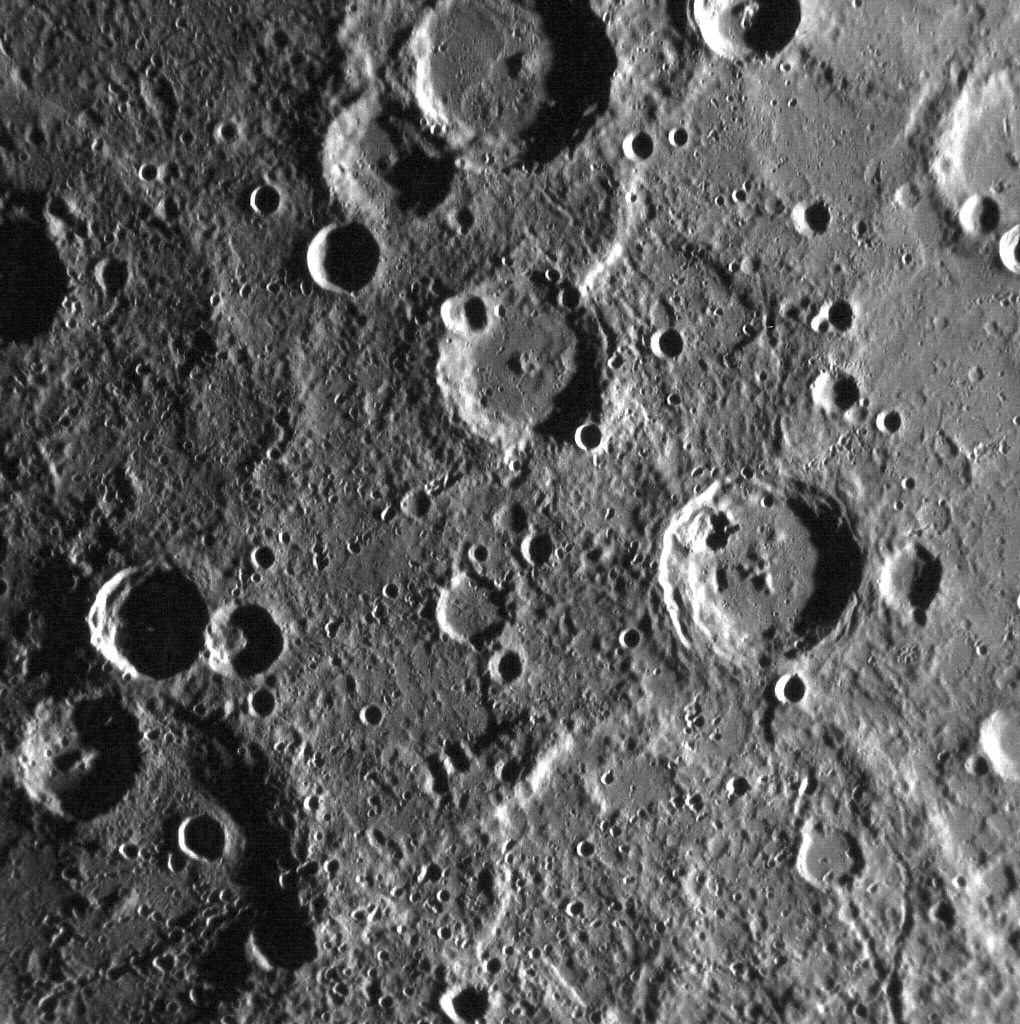

Let the Science Phase Begin!

With the commissioning phase completed, the spacecraft and instruments have been checked out and are ready to enter the primary science phase of the mission. Over the next year, MESSENGER’s suite of scientific instruments will gather unprecedented data about the Solar System’s innermost planet to unravel Mercury’s mysteries.

During this period, the MDIS team will be posting a new image each workday to this spot on the website. Check back often to see the latest images from the first orbital mission to Mercury!

This image was captured during the first science orbit of the mission. The crater crossing the top center of the image is Li Ch’ing-Chao. Li Ch’ing-Chao is located in Mercury’s south polar region, near Boccaccio and Camoes.

This image was acquired as part of MDIS’s high-resolution surface morphology base map. The surface morphology base map will cover more than 90% of Mercury’s surface with an average resolution of 250 meters/pixel (0.16 miles/pixel or 820 feet/pixel). Images acquired for the surface morphology base map typically have off-vertical Sun angles (i.e., high incidence angles) and visible shadows so as to reveal clearly the topographic form of geologic features.

On March 17, 2011 (March 18, 2011, UTC), MESSENGER became the first spacecraft ever to orbit the planet Mercury. The mission is currently in its commissioning phase, during which spacecraft and instrument performance are verified through a series of specially designed checkout activities. In the course of the one-year primary mission, the spacecraft’s seven scientific instruments and radio science investigation will unravel the history and evolution of the Solar System’s innermost planet. Visit the Why Mercury? section of this website to learn more about the science questions that the MESSENGER mission has set out to answer.

Date acquired: April 05, 2011
Image Mission Elapsed Time (MET): 210472807
Image ID: 91928
Instrument: Narrow Angle Camera (NAC) of the Mercury Dual Imaging System (MDIS)
Center Latitude: -80.8°
Center Longitude: 298.3° E
Resolution: 310 meters/pixel
Scale: Li Ch’ing-Chao has a diameter of 69 kilometers (43 miles)

These images are from MESSENGER, a NASA Discovery mission to conduct the first orbital study of the innermost planet, Mercury. For information regarding the use of images, see the MESSENGER image use policy.

Credit: NASA/Johns Hopkins University Applied Physics Laboratory/Carnegie Institution of Washington